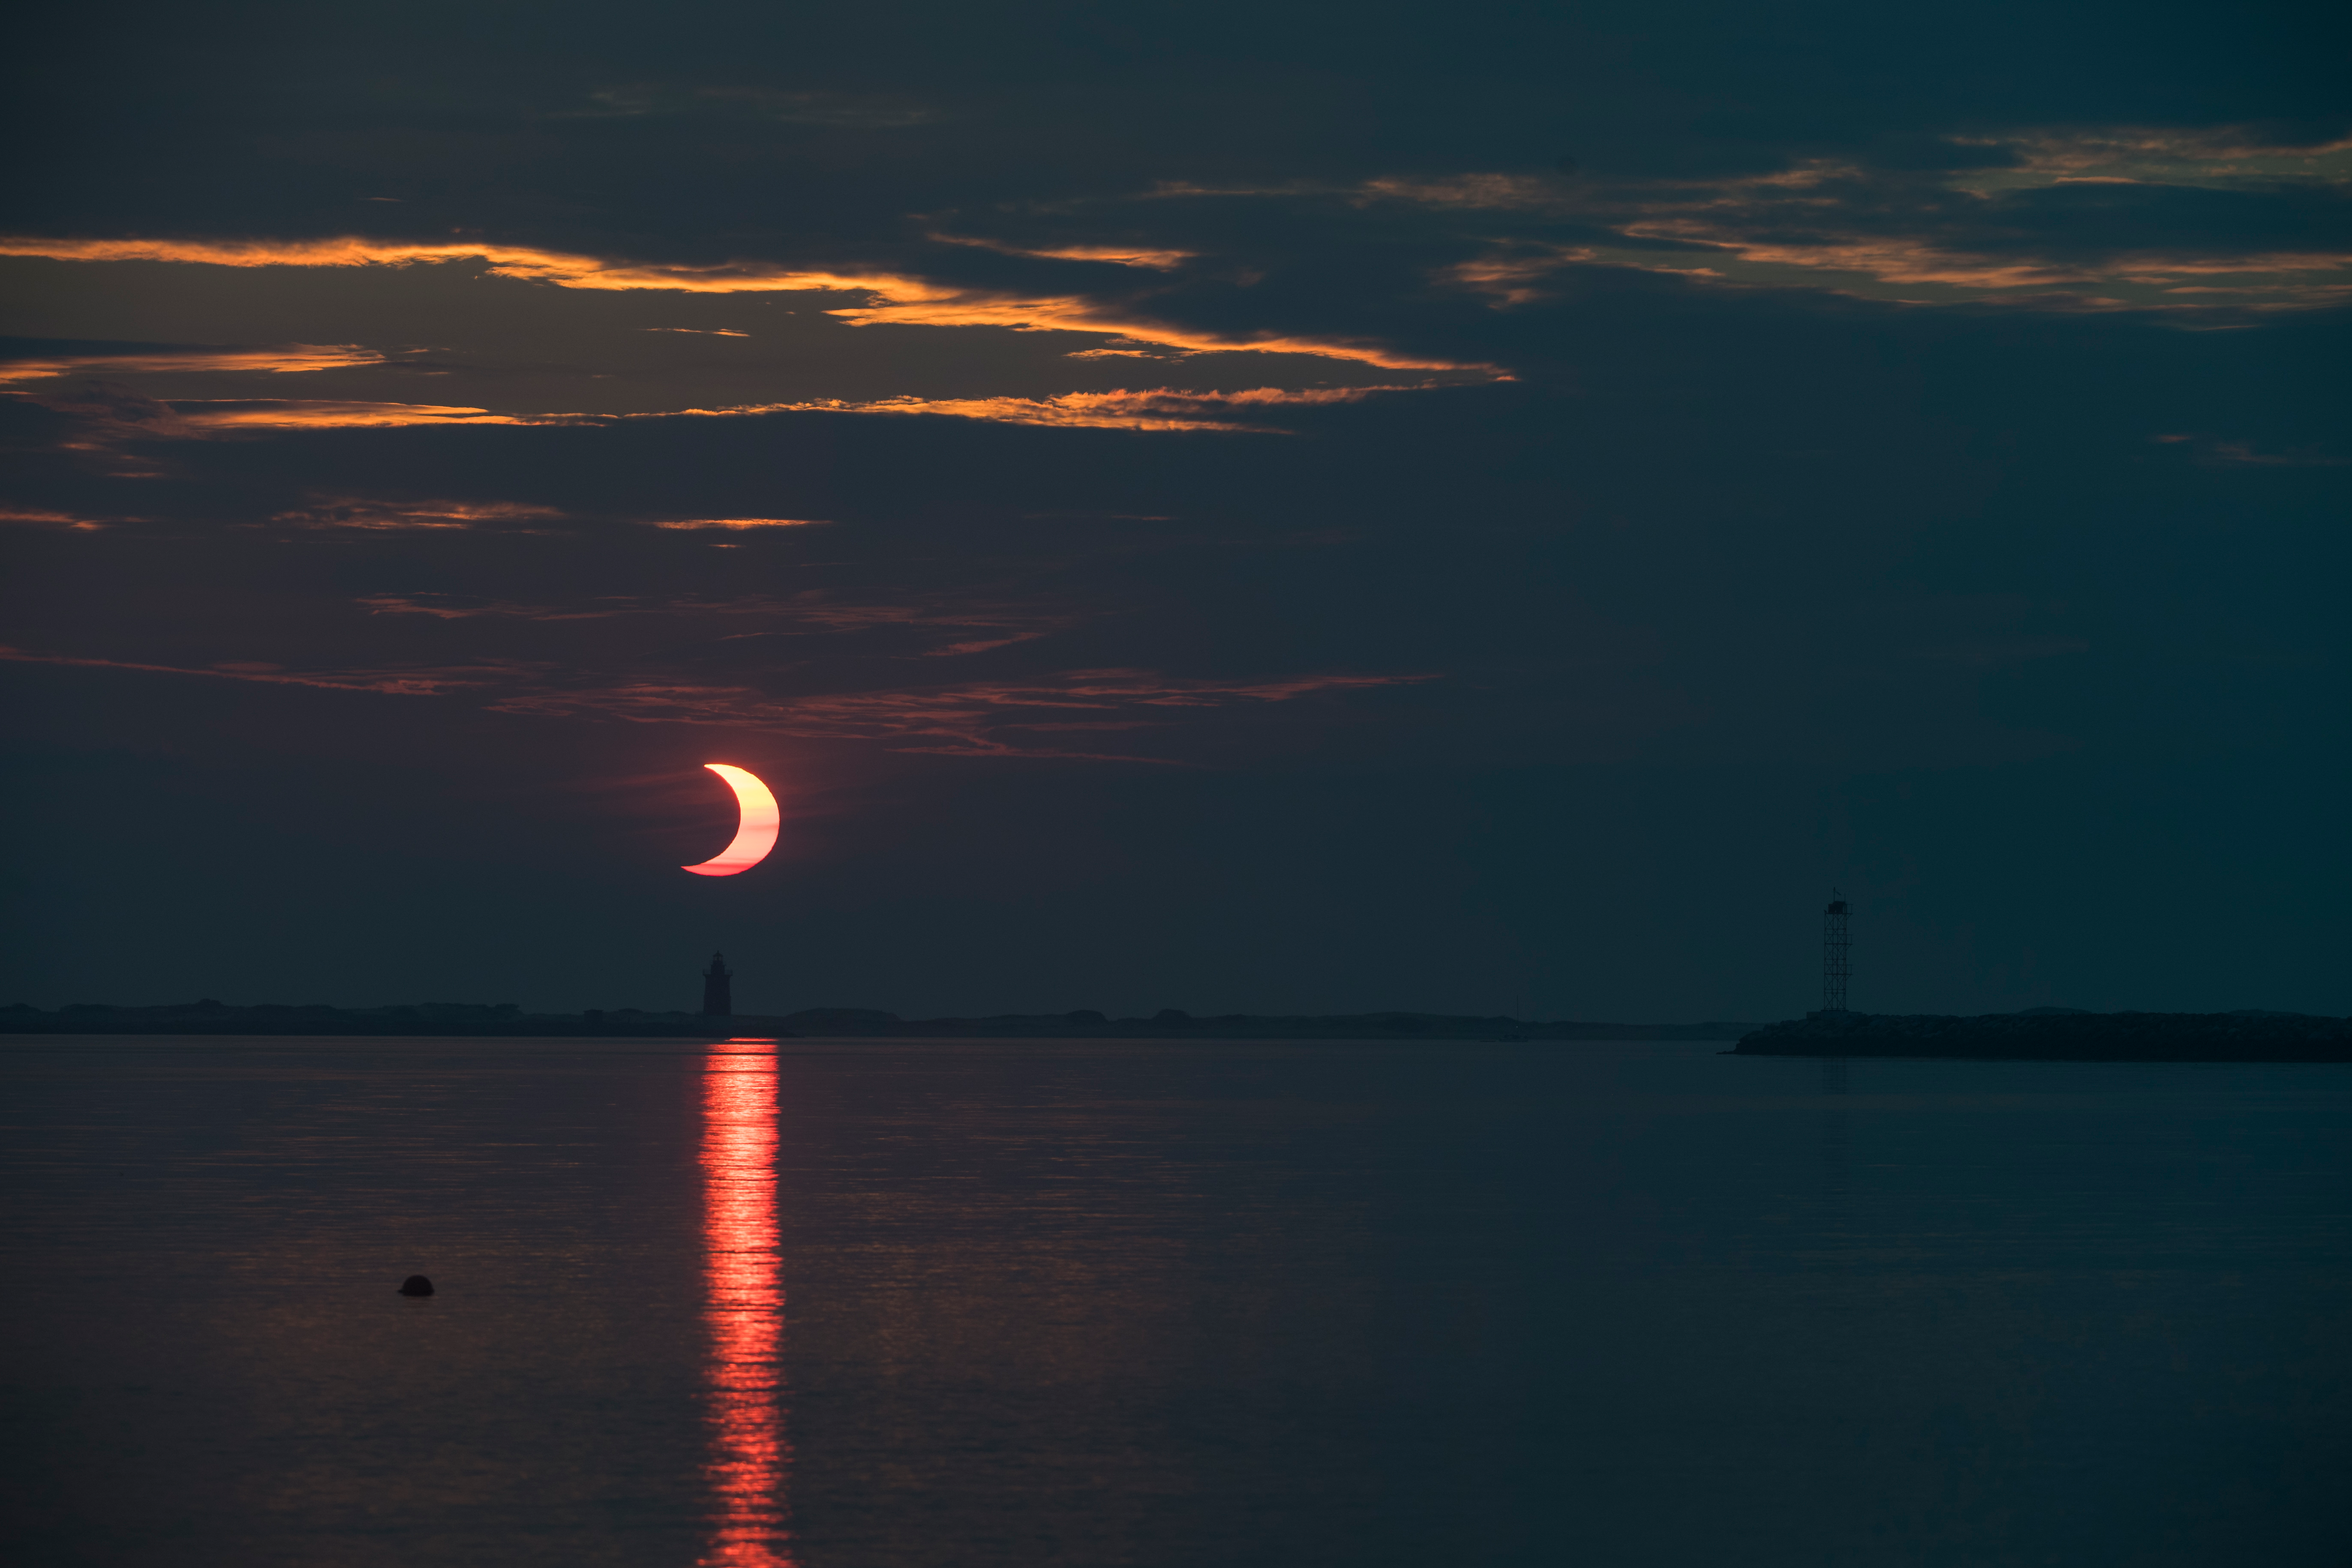

Partial Solar Eclipse

A partial solar eclipse is seen as the sun rises behind the Delaware Breakwater Lighthouse, Thursday, June 10, 2021, at Lewes Beach in Delaware. The annular or “ring of fire” solar eclipse is only visible to some parts of Greenland, Northern Russia, and Canada.

Credit: NASA/Aubrey Gemignani